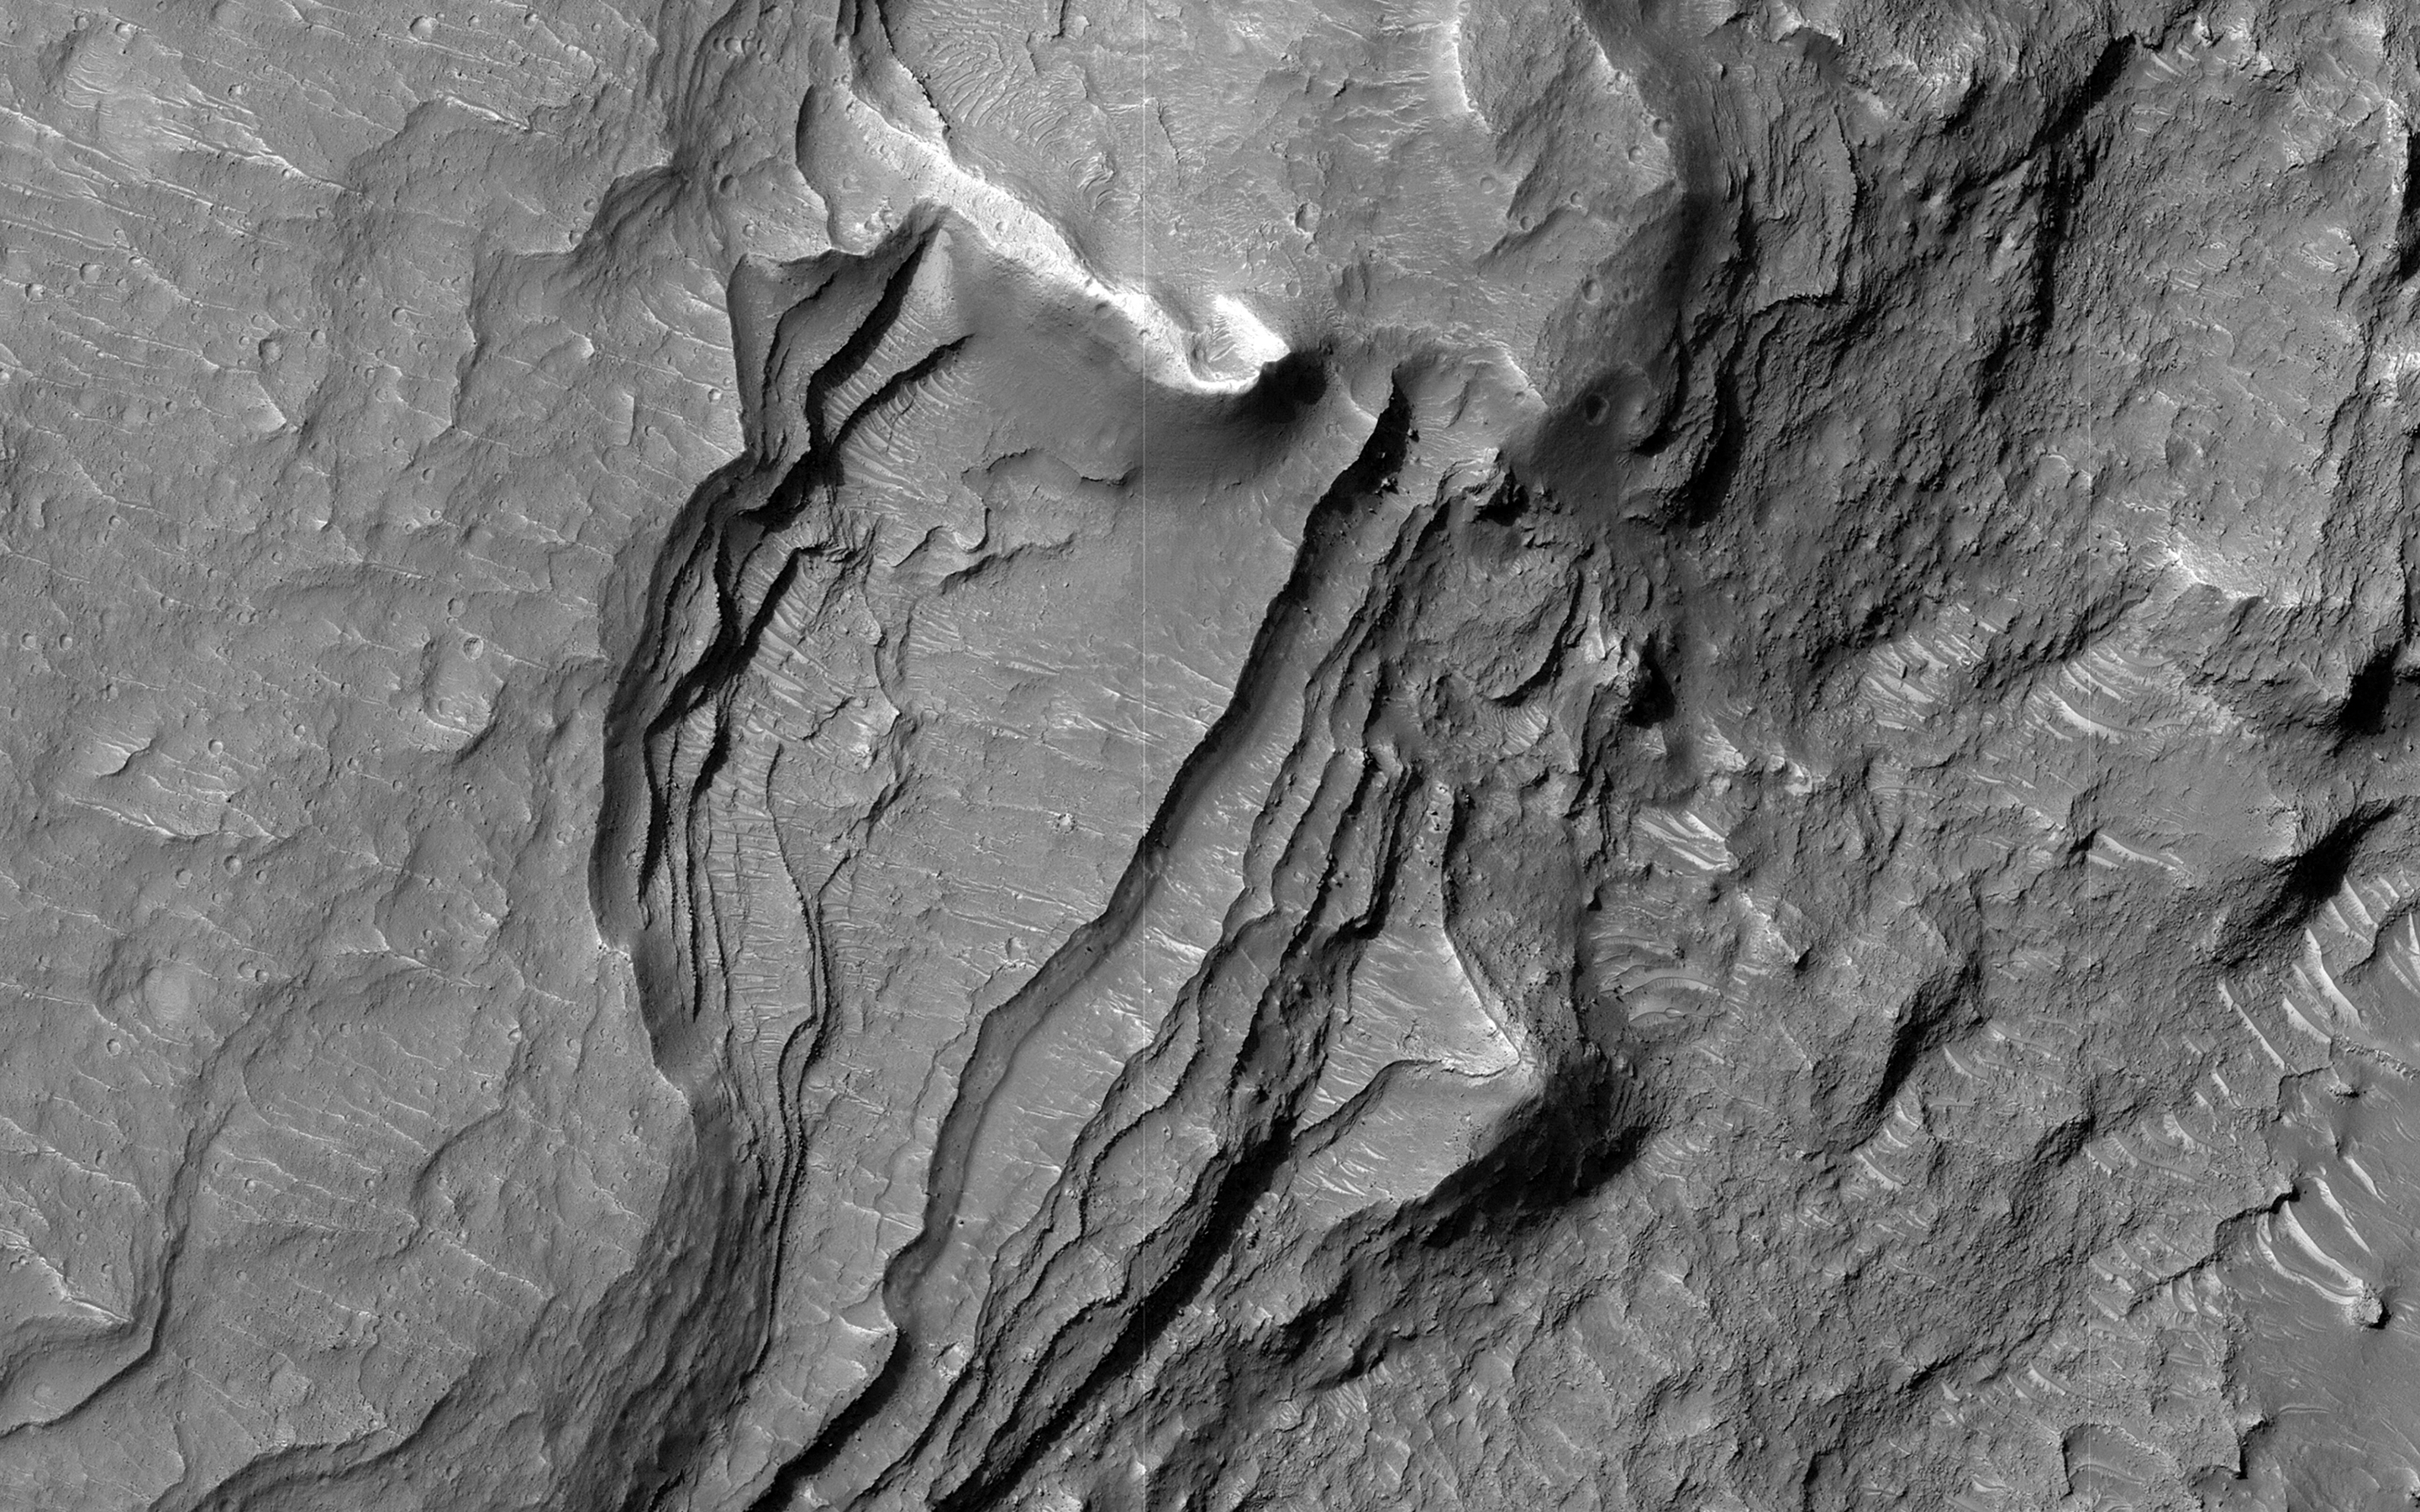

A Tale of Collapse Terrain

North of Ganges Chasma lies Orson Welles Crater, whose floor contains broken up blocks we call chaotic terrain and which is the source for the major outflow channel Shalbatana Vallis.

Between Orson Welles and Ganges Chasma is a region where materials subsided and collapsed over underground cavities that had once held aquifers. This image shows an elongated collapse pit. There is evidence that the pit was once filled with water as the groundwater erupted to the surface. A closer view shows fine sedimentary layers exposed by erosion.

The map is projected here at a scale of 50 centimeters (19.7 inches) per pixel. (The original image scale is 56.2 centimeters [22.1 inches] per pixel [with 2 x 2 binning]; objects on the order of 169 centimeters [66.5 inches] across are resolved.) North is up.

The University of Arizona, in Tucson, operates HiRISE, which was built by Ball Aerospace & Technologies Corp., in Boulder, Colorado. NASA’s Jet Propulsion Laboratory, a division of Caltech in Pasadena, California, manages the Mars Reconnaissance Orbiter Project for NASA’s Science Mission Directorate, Washington.

Credit: NASA/JPL-Caltech/University of Arizona